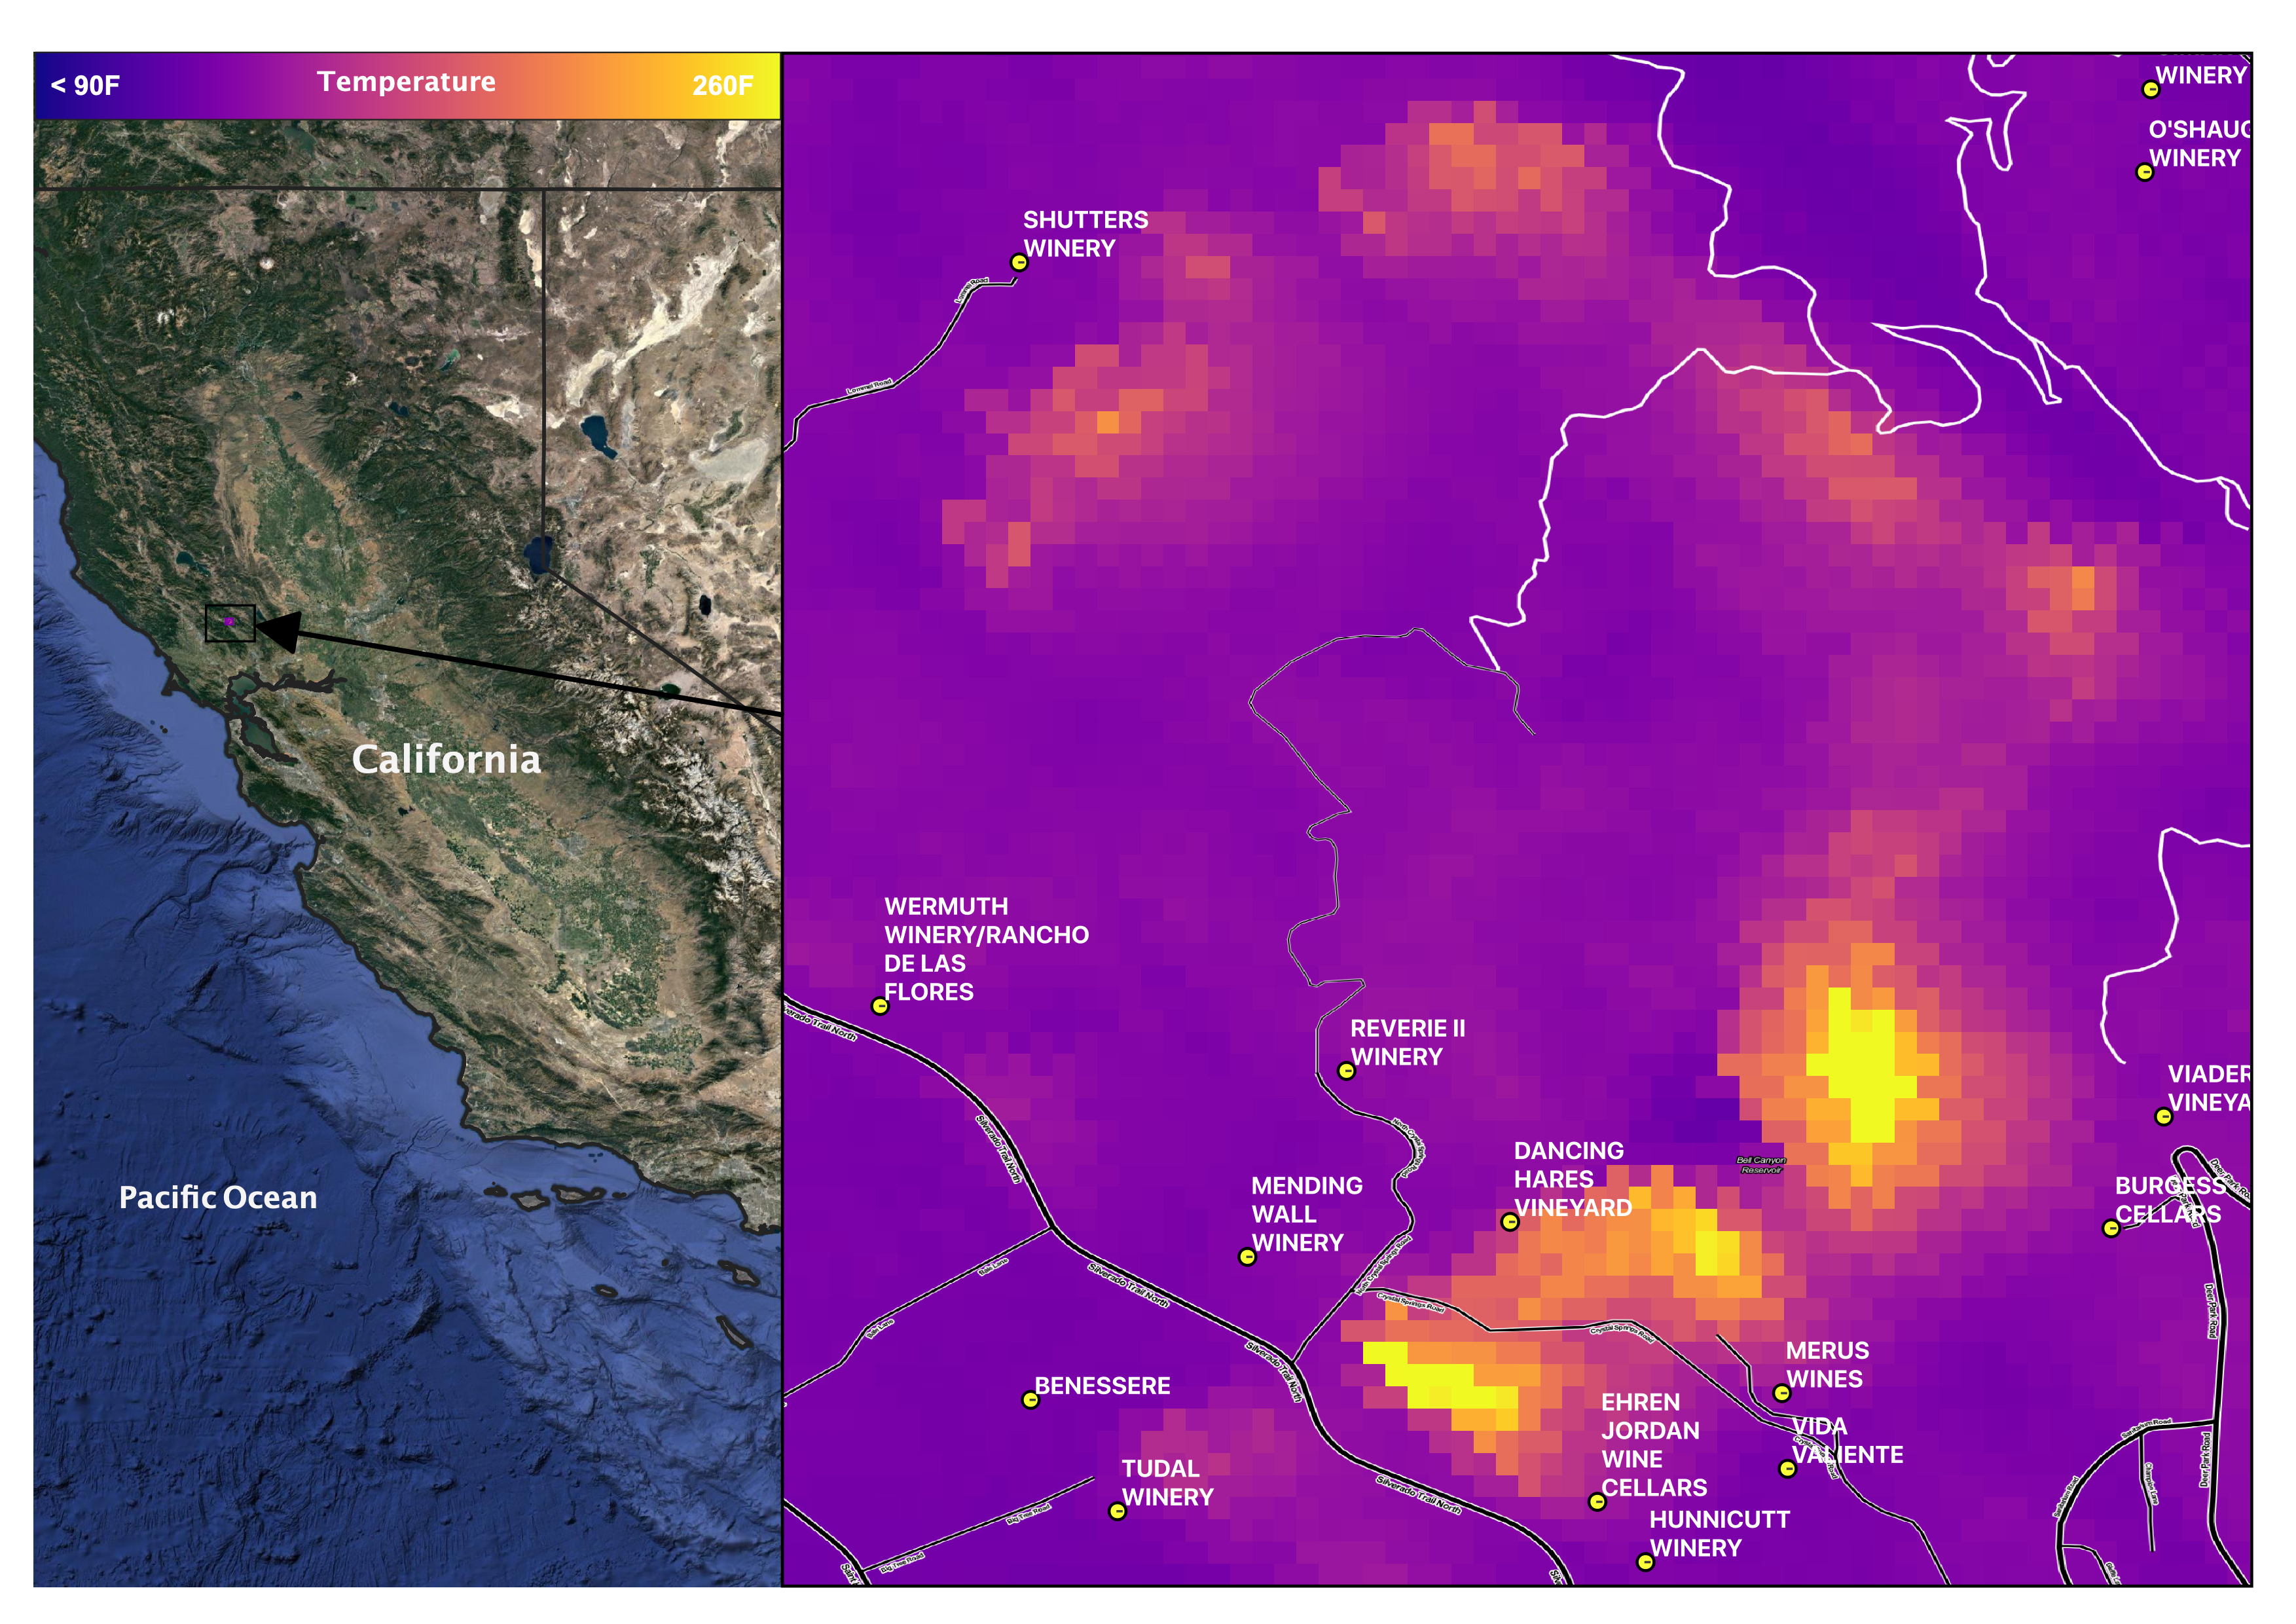

Glass Fire, September 27, 2020

Late in the evening on September 27, 2020 the Glass Fire ignited in the foothills of Napa Valley, California. The cause of the fire is still unknown. Within 24 hours it exploded to over 11,000 acres fueled by dehydrated soil and the drought-stricken landscape.

Within hours of the start of the fire, ECOSTRESS captured several hotspots near the fire’s origin (represented by the brightest yellow spots on the map). Not only is it important to monitor the progress of the fire as it to help protect people and property, dense wildfire smoke can also damage crops. For this reason, it is important to track both the movement of the fire and local weather patterns to predict crop damage from smoke exposure.

Wildfires are common in this region of California, however this unseasonable fire ripped through the region with unusual speed and intensity. As wildfire behavior continues to adapt with Climate Change, images like this help scientists and farmers understand the impacts that the new fire season has on crops. This information is helpful in developing plans to increase agricultural resilience to climate change.

Tasked with detecting plant water use and stress, ECOSTRESS’s primary mission is to measure the temperature of plants heating up as they run out of water. But it can also measure and track heat-related phenomena like wildfires, heat waves, and volcanoes. ECOSTRESS observations have a spatial resolution of about 77 by 77 yards (70 by 70 meters), which enables researchers to study surface-temperature conditions down to the size of a football field. Due to the space station’s unique orbit, the mission can acquire images of the same regions at different times of the day, as opposed to crossing over each area at the same time of day like satellites in other orbits do. This is advantageous when monitoring plant stress in the same area throughout the day, for example.

The ECOSTRESS mission launched to the space station on June 29, 2018. NASA’s Jet Propulsion Laboratory, a division of Caltech in Pasadena, California, built and manages the mission for the Earth Science Division in the Science Mission Directorate at NASA Headquarters in Washington. ECOSTRESS is an Earth Venture Instrument mission; the program is managed by NASA’s Earth System Science Pathfinder program at NASA’s Langley Research Center in Hampton, Virginia.

Credit: NASA/JPL-Caltech